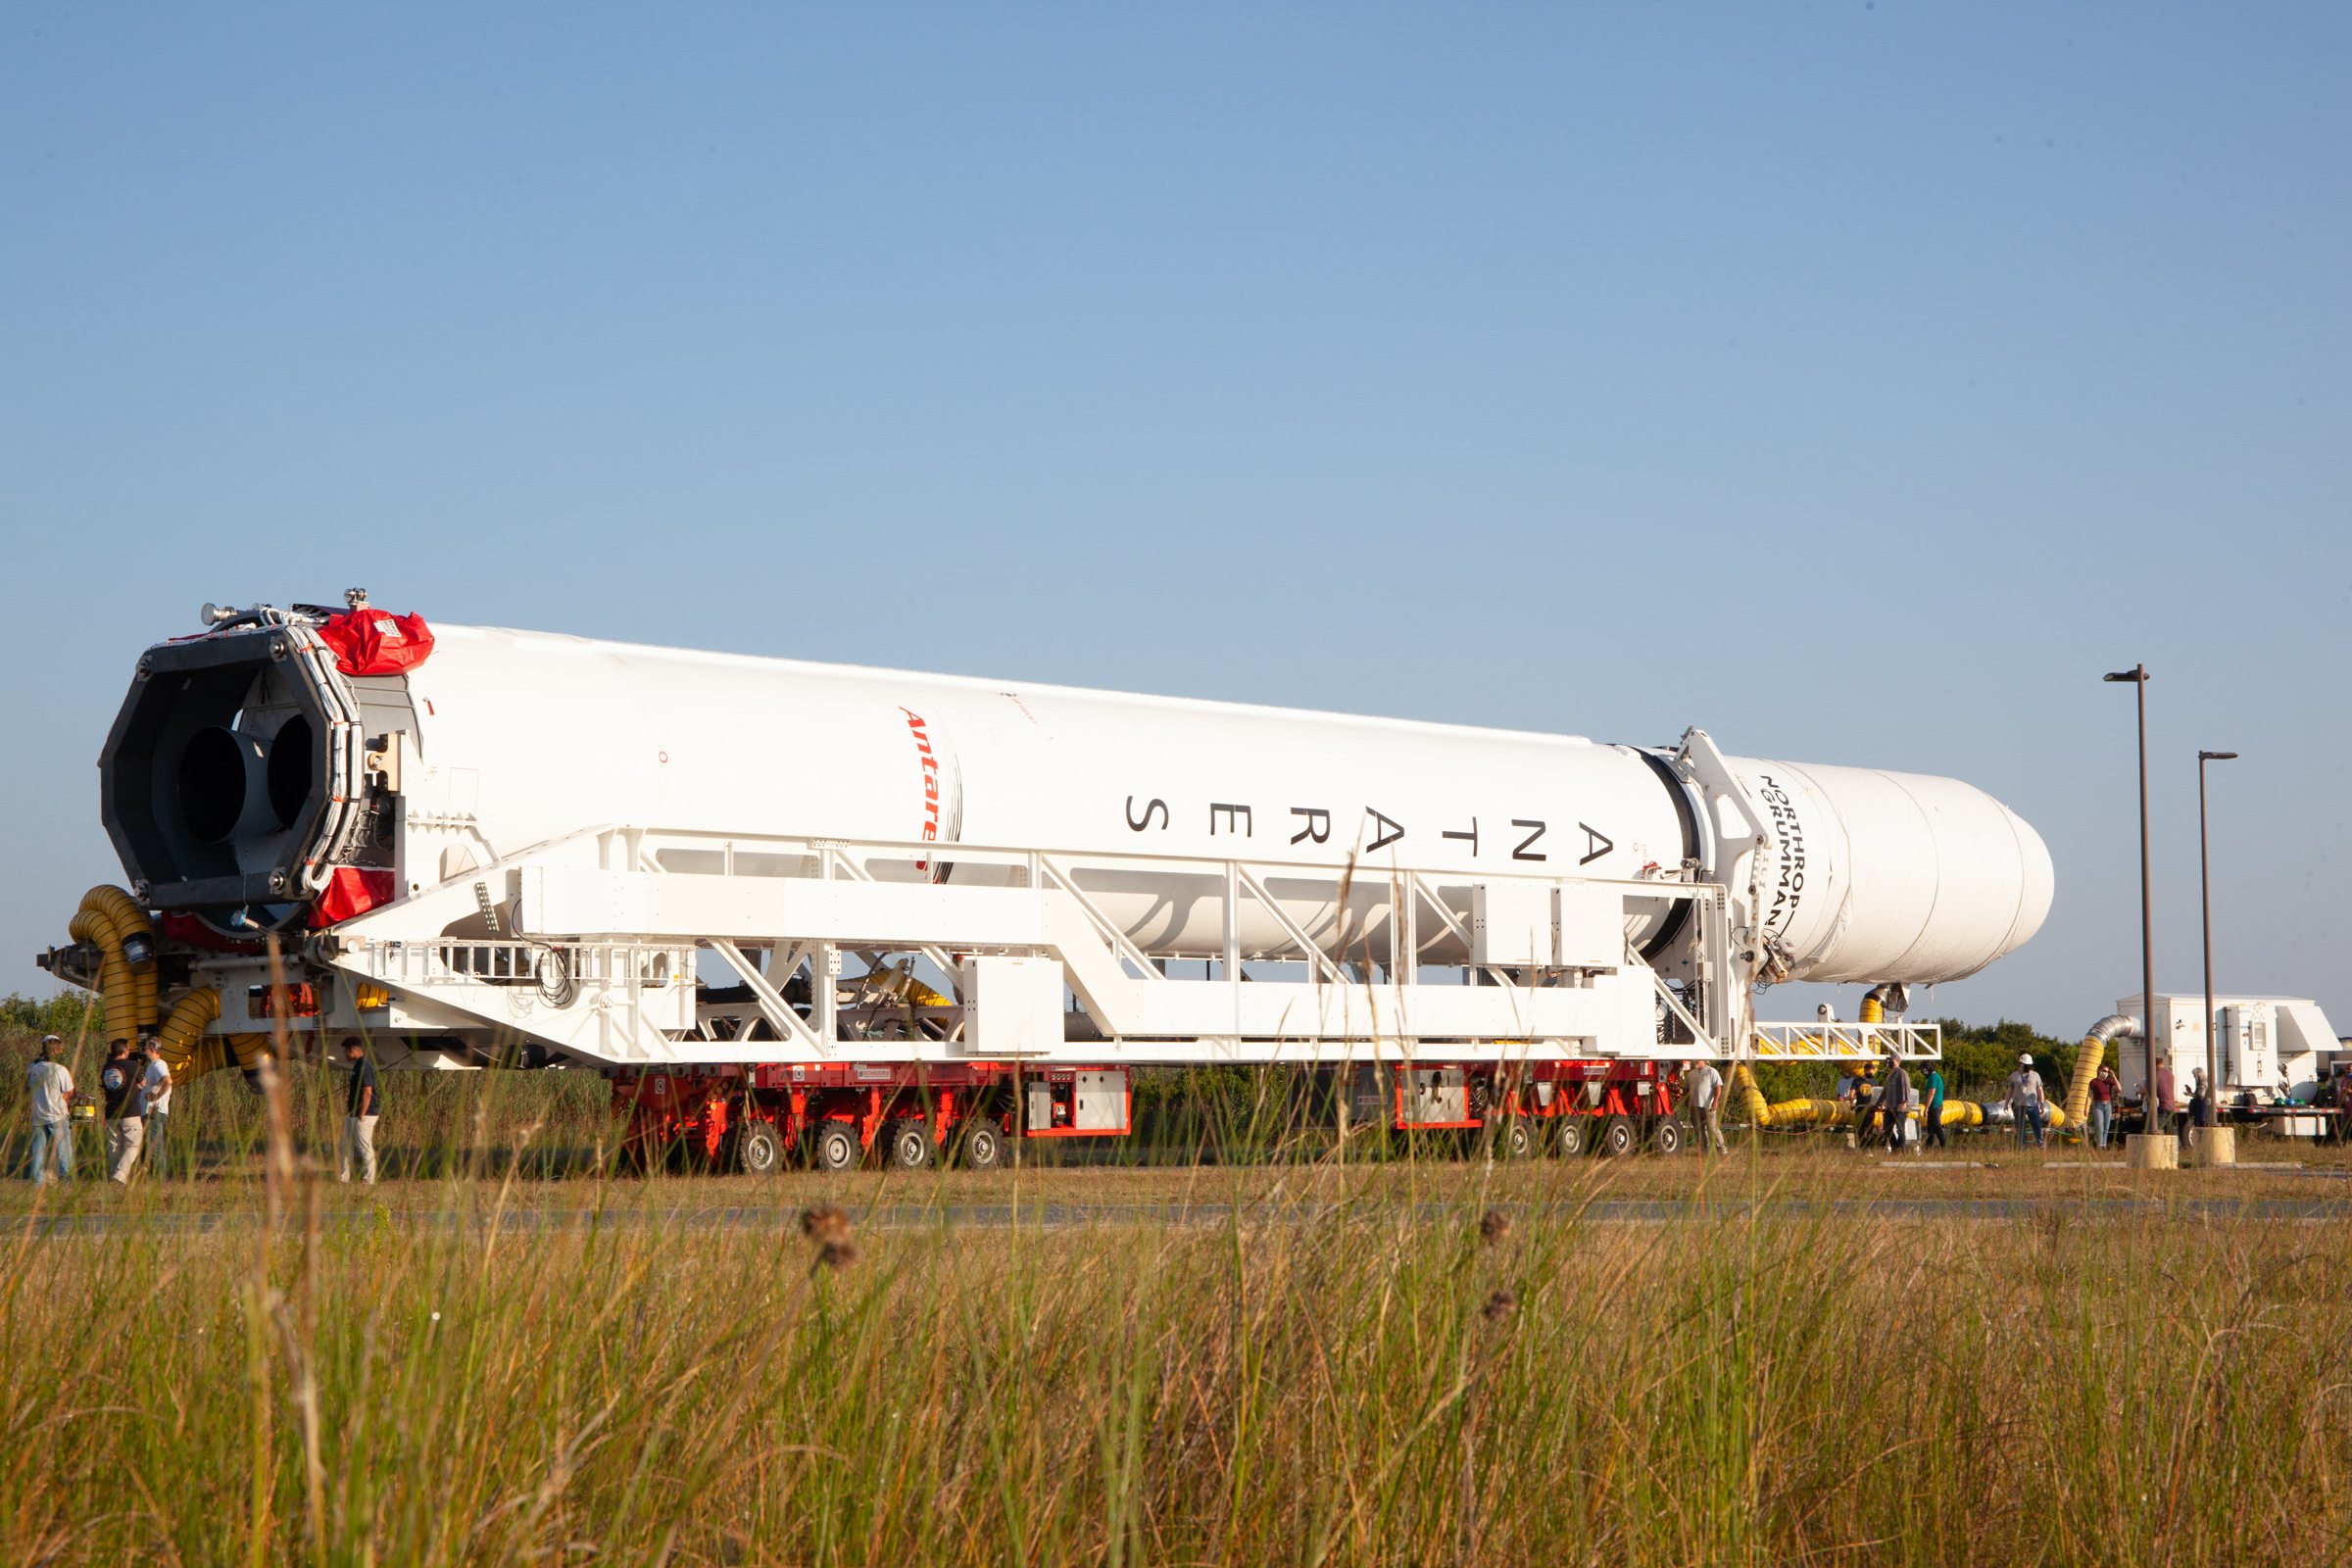

A Northrop Grumman Antares rocket carrying a Cygnus resupply spacecraft is seen as it is transported to the Mid-Atlantic Regional Spaceport’s Pad-0A, Friday, Aug. 10, 2021, at NASA's Wallops Flight Facility in Virginia. Northrop Grumman’s 16th contracted cargo resupply mission with NASA to the International Space Station will deliver about 8,200 pounds of science and research, crew supplies and vehicle hardware to the orbital laboratory and its crew. Northrop Grumman named the NG CRS-16 Cygnus spacecraft after NASA astronaut Ellison Onizuka, in honor of his prominence as the first Asian American astronaut. The launch is scheduled for 5:56 p.m. EDT, Aug. 10, 2021.

Credit: NASA/Brian Bonsteel